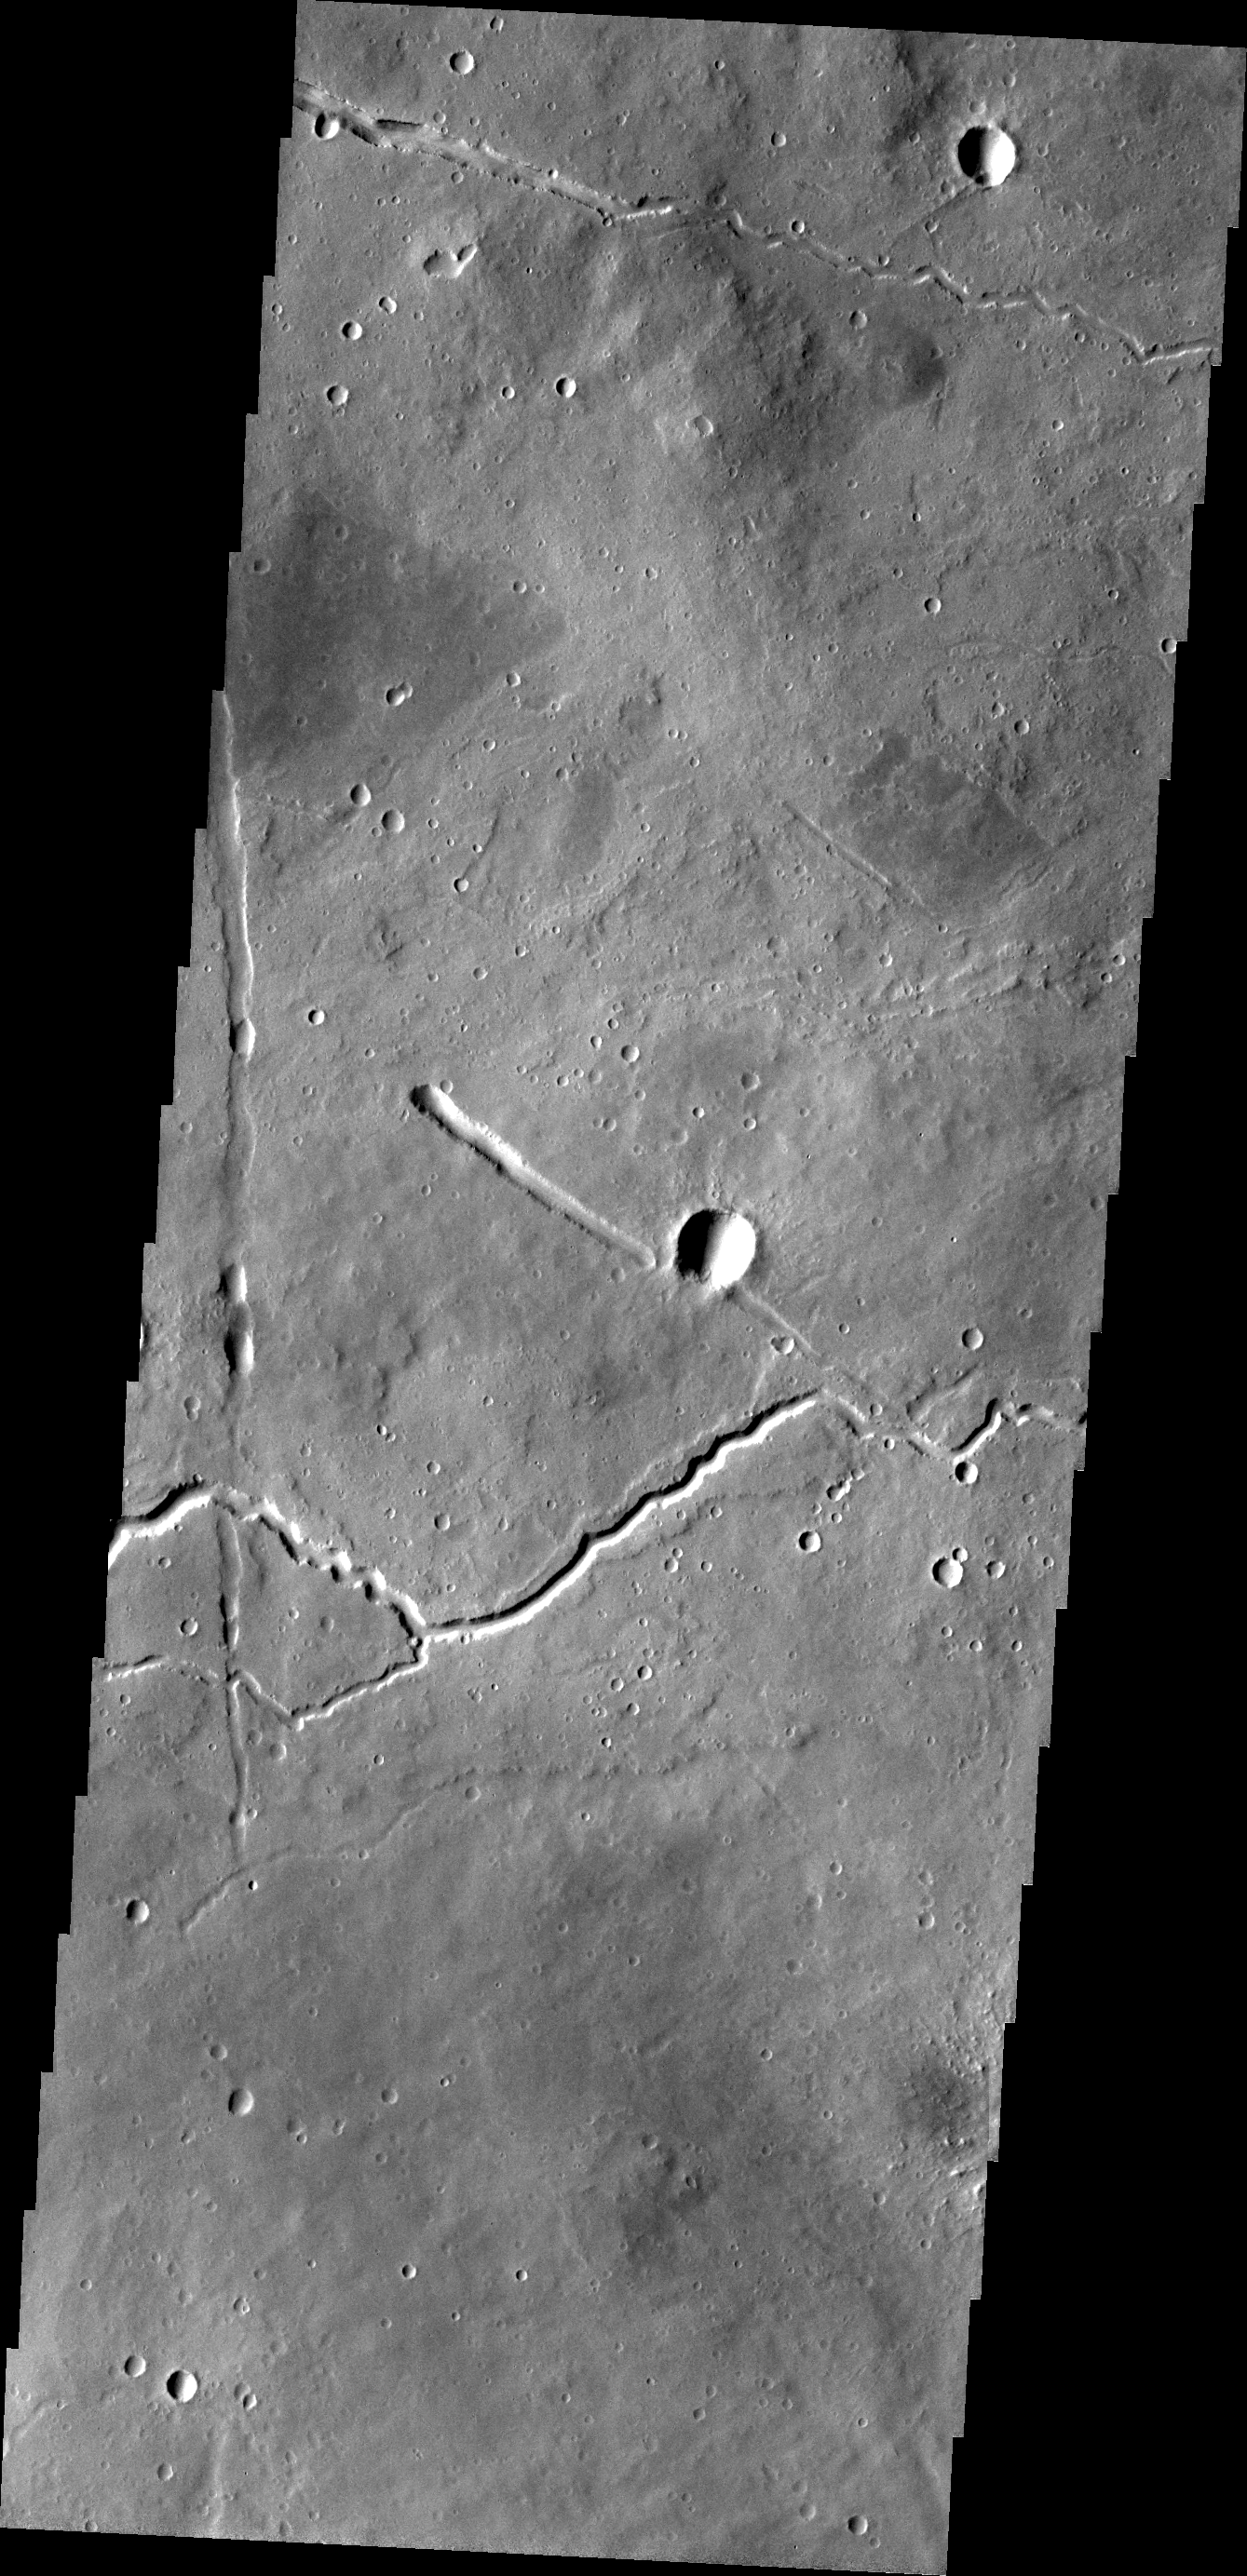

Ituxi Vallis

Ituxi Vallis is a lava channel located on the eastern side of Elysium Mons.

Credit: NASA/JPL/ASU